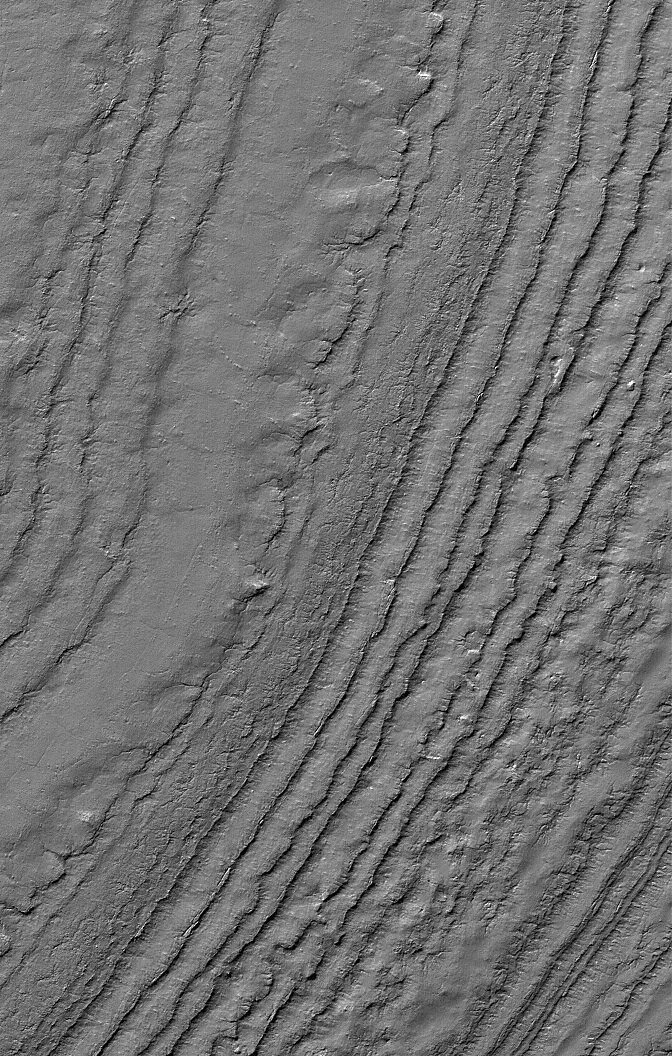

Polar Layers

6 January 2006
This Mars Global Surveyor (MGS) Mars Orbiter Camera (MOC) image shows layered material exposed on a slope in the south polar region of Mars. The composition of the layers, and whether they contain ice, is not known.

Location near: 87.0°S, 176.1°W
Image width: ~3 km (~1.9 mi)
Illumination from: upper left
Season: Southern Summer

Credit: NASA/JPL/Malin Space Science Systems